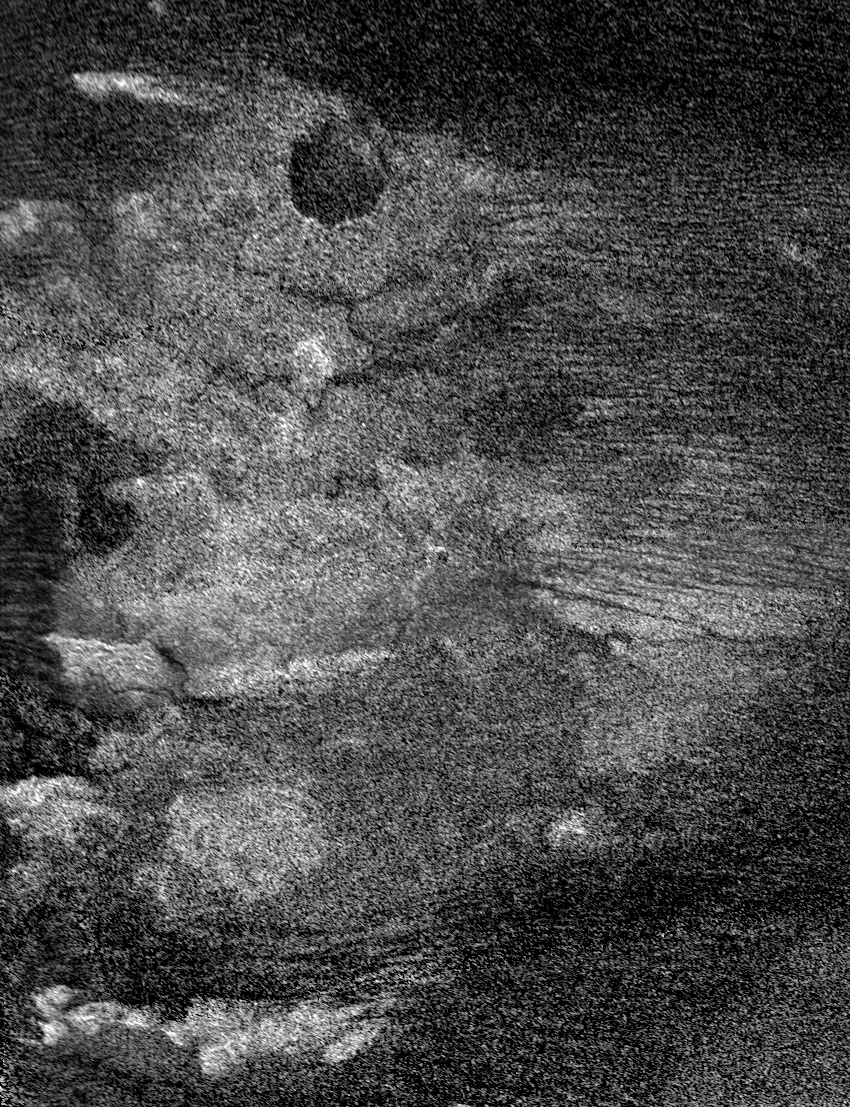

Radar Images Shikoku – “Great Britain”

This image of Saturn’s moon Titan from the Synthetic Aperture Radar instrument on the Cassini spacecraft shows Shikoku Facula, a region that is bright in both radar and visible wavelengths. This radar image was taken on April 30, 2006. For a visible-light image of Shikoku Facula see PIA07752.

A circular feature with a radar-dark interior, probably an impact crater, is seen near the top of the image and is about 35 kilometers (22 miles) in diameter. Numerous linear dark features are seen running across the image, mostly on the right-hand side. These features were seen on other radar images (see

PIA08425

and

PIA03567

) and interpreted as dune fields. Bright, ridge-like features mainly on the lower half of the image may be topographically high regions. Radar-dark, thin, sinuous features, which may be channels draining from the bright to the dark regions, are seen below the circular feature.

The Cassini-Huygens mission is a cooperative project of NASA, the European Space Agency and the Italian Space Agency. The Jet Propulsion Laboratory, a division of the California Institute of Technology in Pasadena, manages the mission for NASA’s Science Mission Directorate, Washington, D.C. The Cassini orbiter was designed, developed and assembled at JPL. The radar instrument was built by JPL and the Italian Space Agency, working with team members from the United States and several European countries.

Credit: NASA/JPL-Caltech/ASI